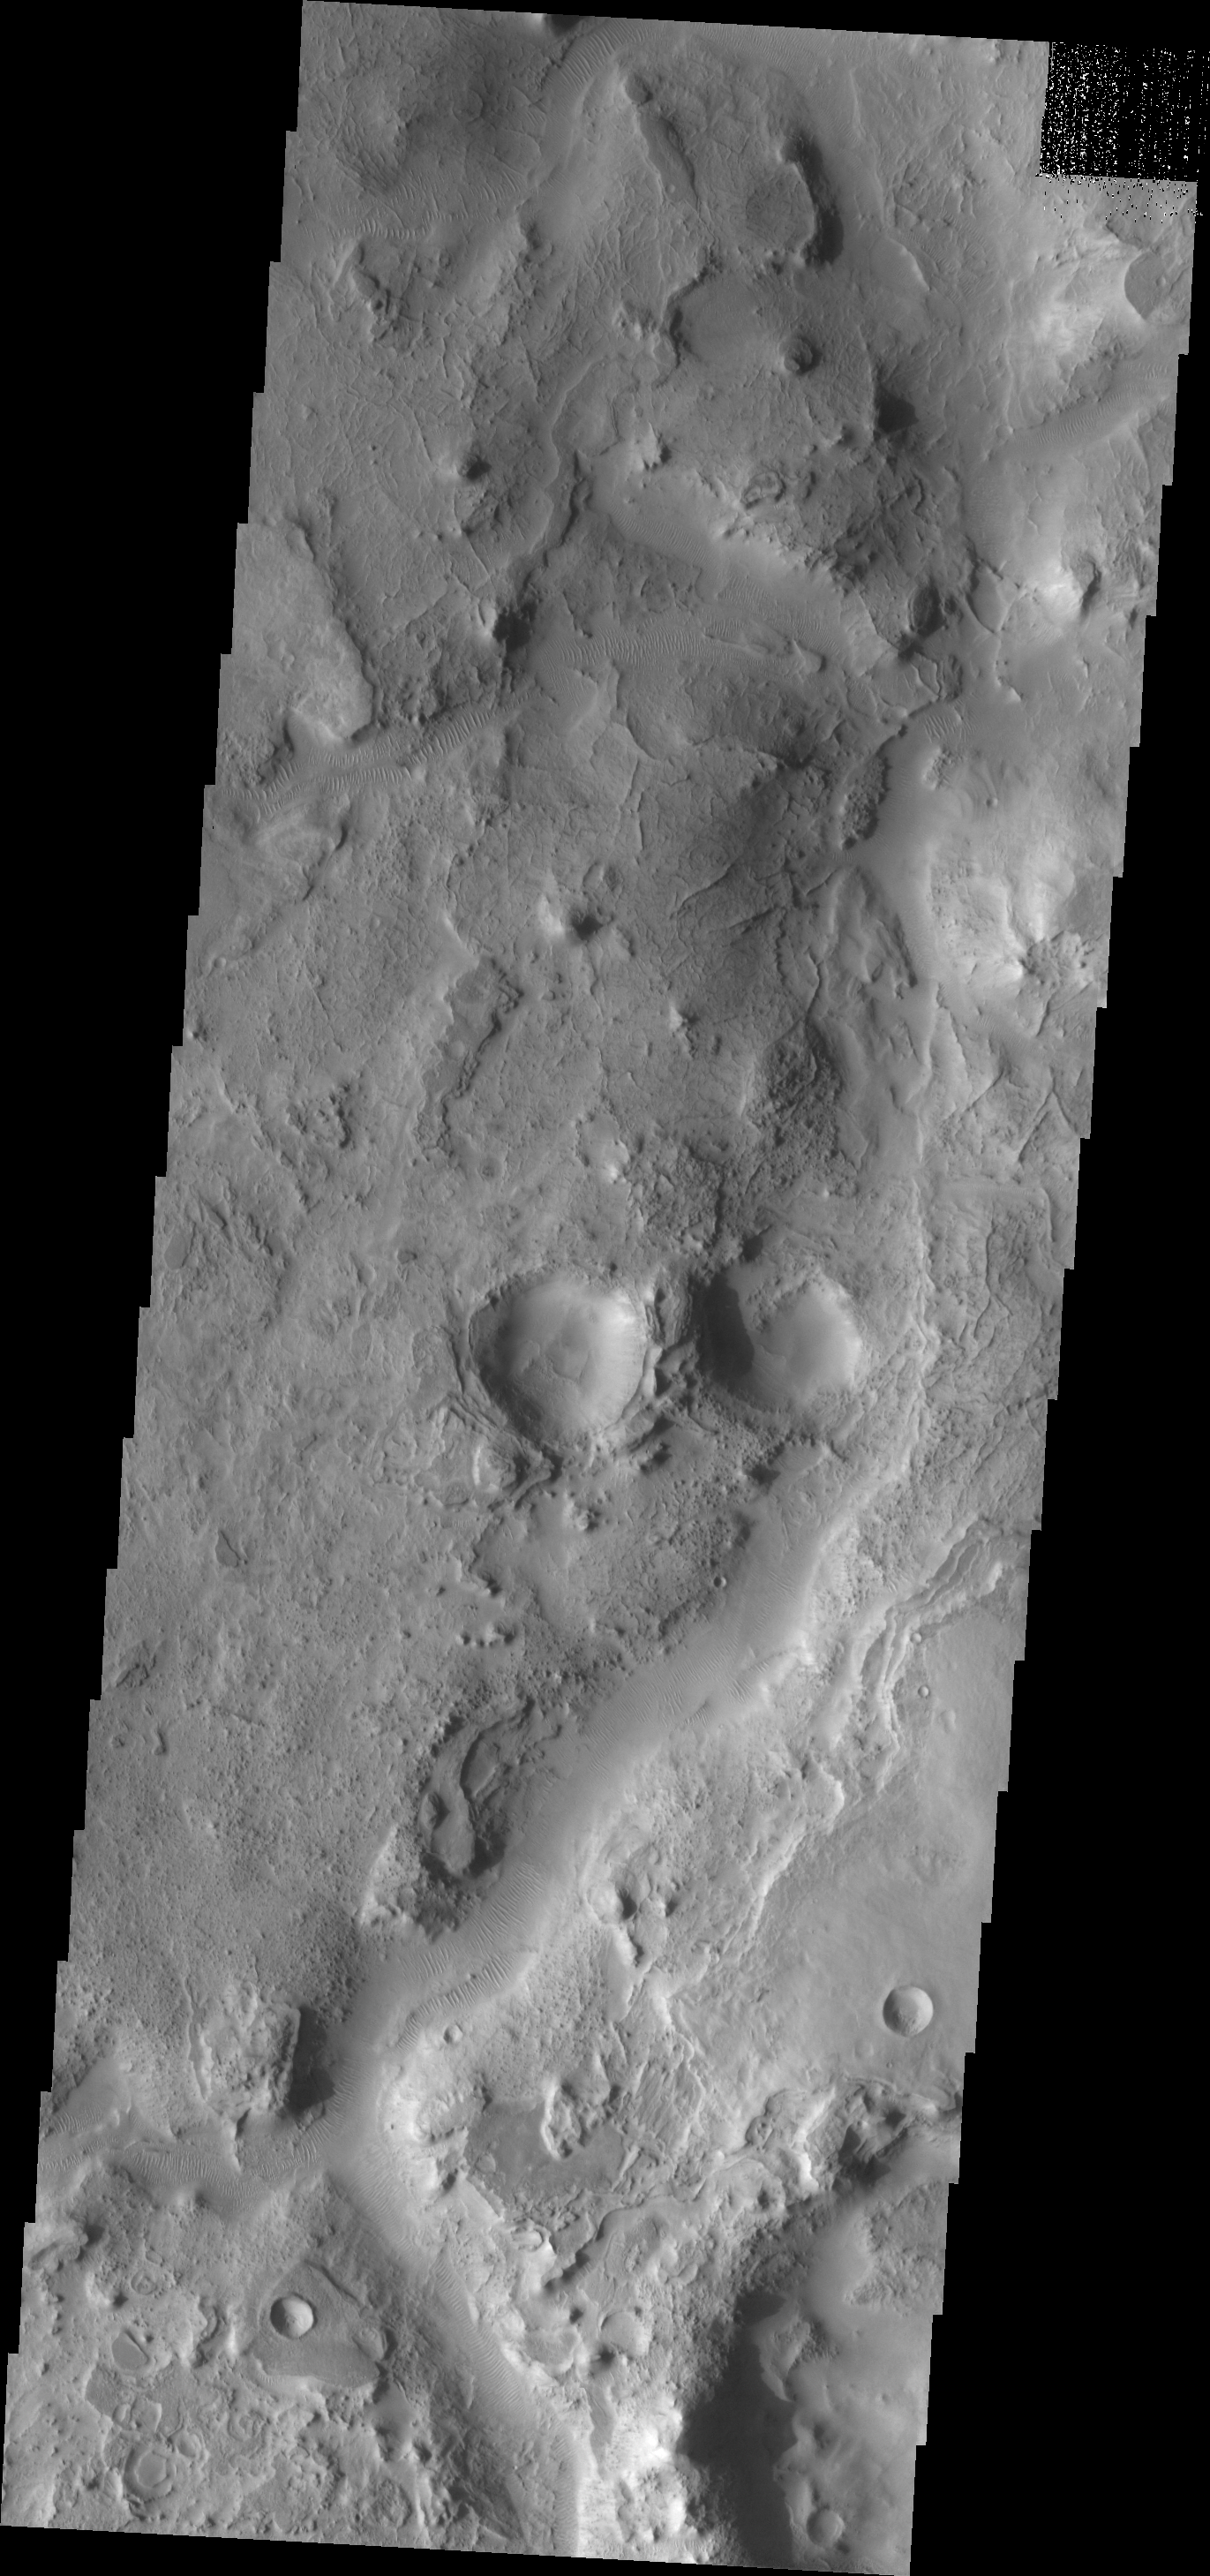

Huo Hsing Vallis

Transverse dunes and narrow ridges are found near the channel of Huo Hsing Vallis – which runs from the bottom to the top of this VIS image.

Image information: VIS instrument. Latitude 29.5N, Longitude 66.9E. 19 meter/pixel resolution.

Please see the THEMIS Data Citation Note for details on crediting THEMIS images.

Note: this THEMIS visual image has not been radiometrically nor geometrically calibrated for this preliminary release. An empirical correction has been performed to remove instrumental effects. A linear shift has been applied in the cross-track and down-track direction to approximate spacecraft and planetary motion. Fully calibrated and geometrically projected images will be released through the Planetary Data System in accordance with Project policies at a later time.

NASA’s Jet Propulsion Laboratory manages the 2001 Mars Odyssey mission for NASA’s Office of Space Science, Washington, D.C. The Thermal Emission Imaging System (THEMIS) was developed by Arizona State University, Tempe, in collaboration with Raytheon Santa Barbara Remote Sensing. The THEMIS investigation is led by Dr. Philip Christensen at Arizona State University. Lockheed Martin Astronautics, Denver, is the prime contractor for the Odyssey project, and developed and built the orbiter. Mission operations are conducted jointly from Lockheed Martin and from JPL, a division of the California Institute of Technology in Pasadena.

Credit: NASA/JPL/ASU